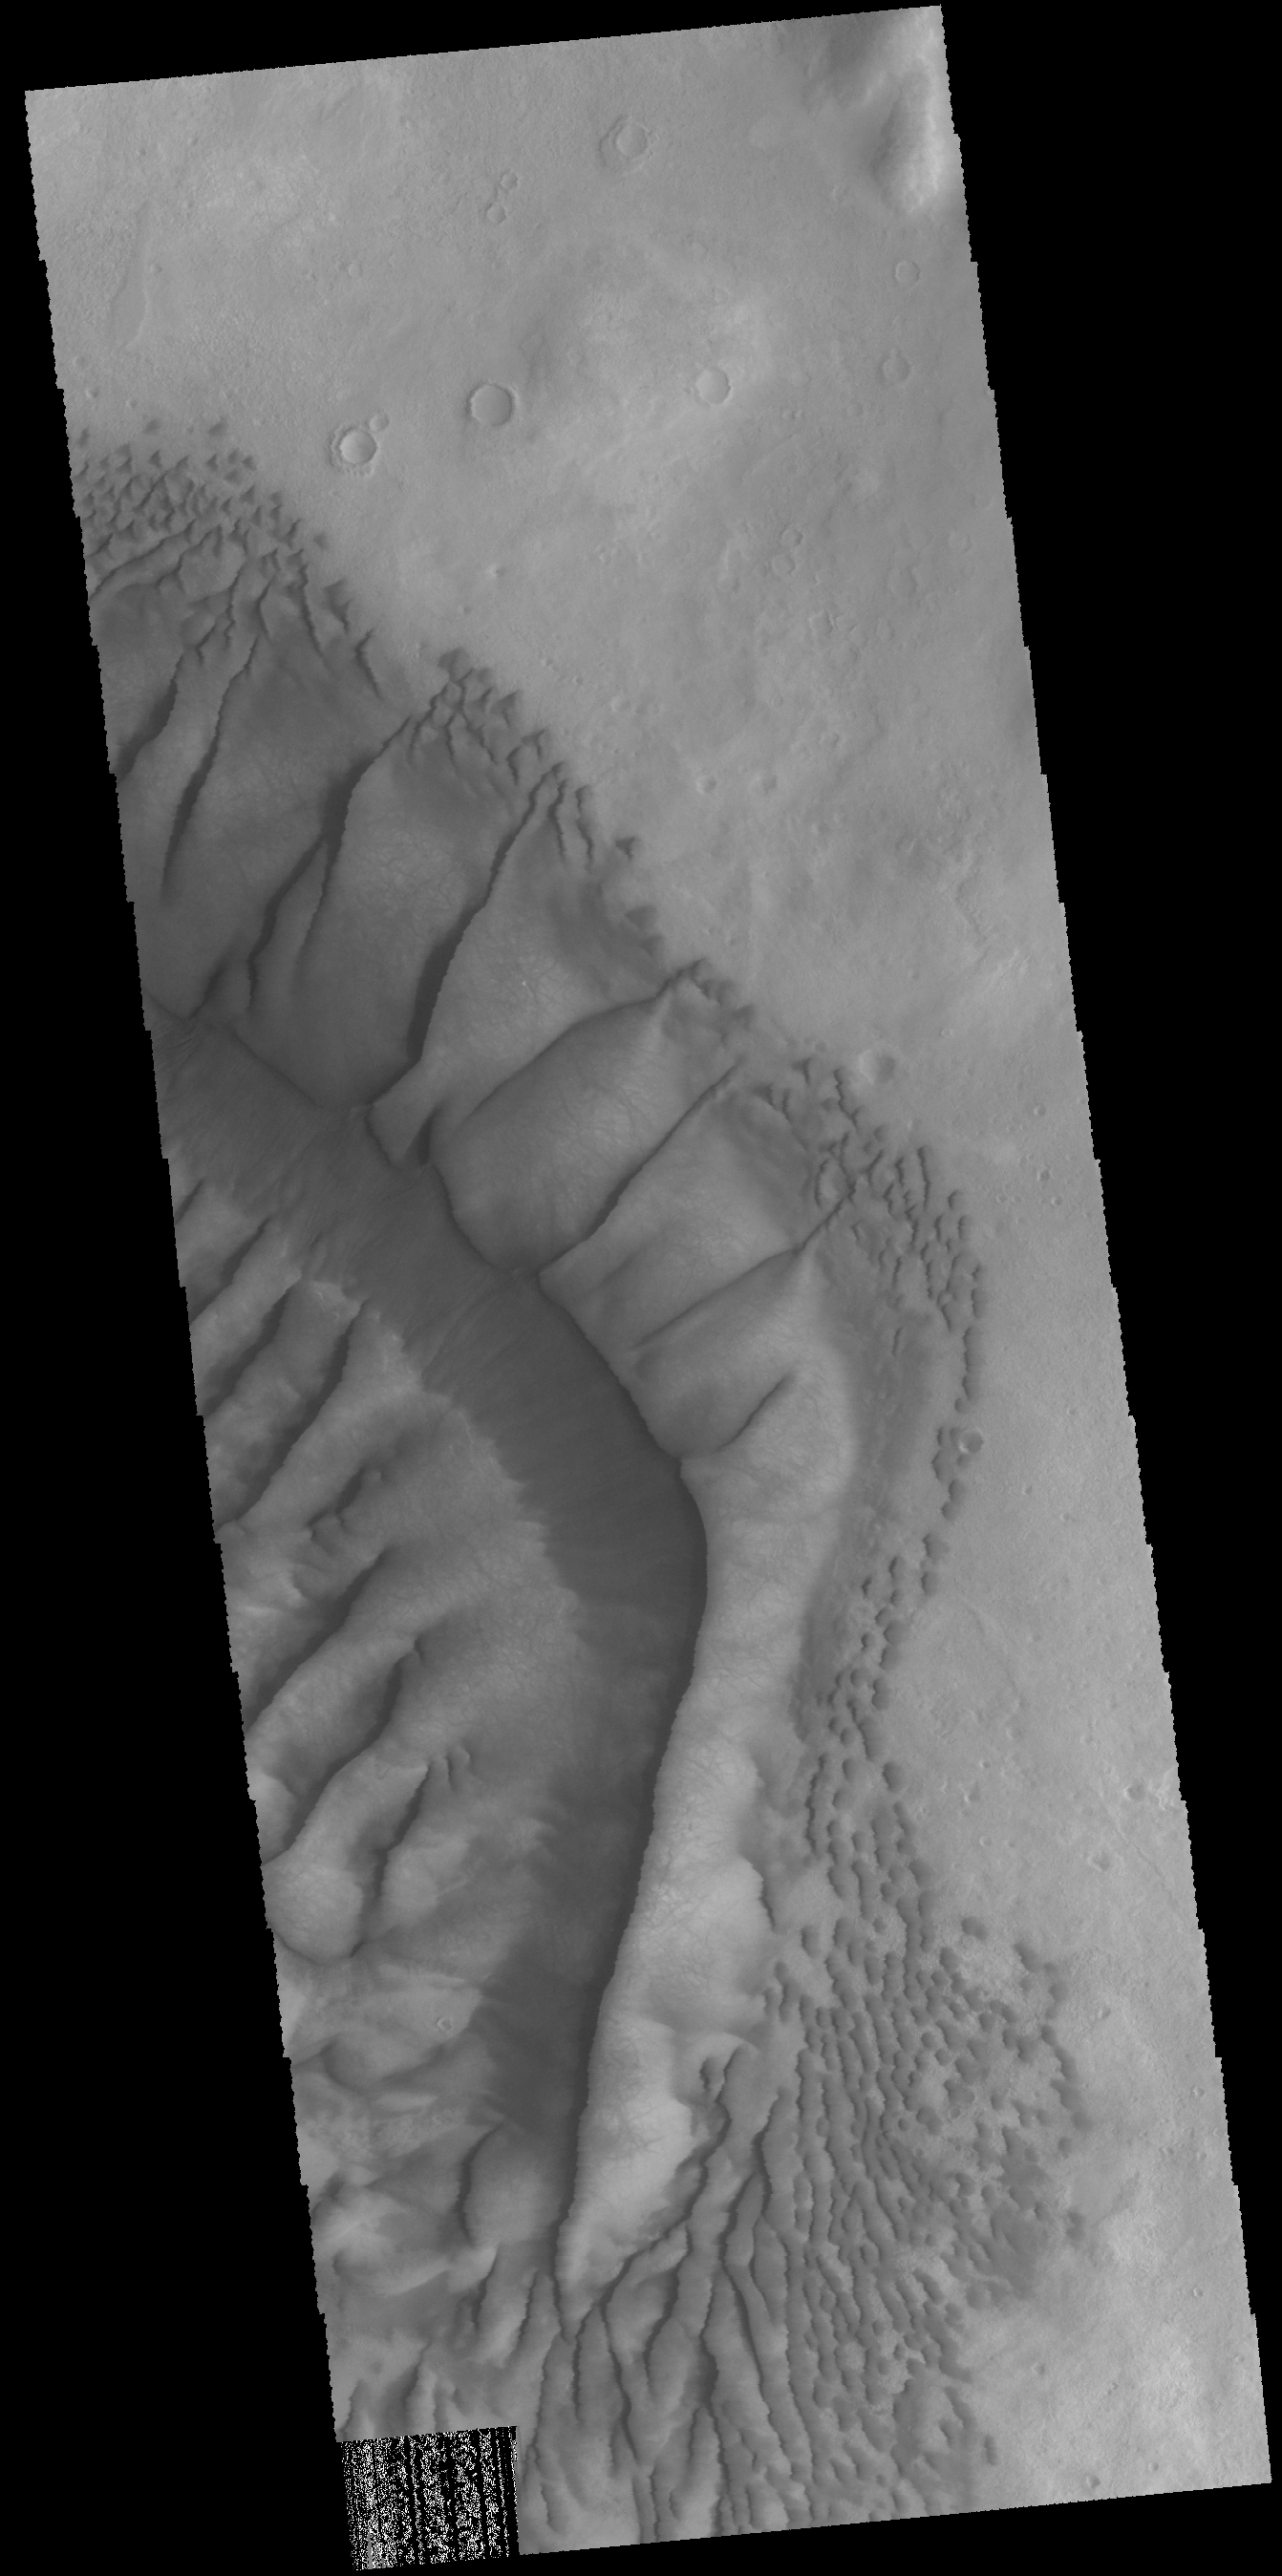

Russell Crater Dunes

Today’s VIS image shows part of the large dune form on the floor of Russell Crater.

Credit: NASA/JPL-Caltech/ASU